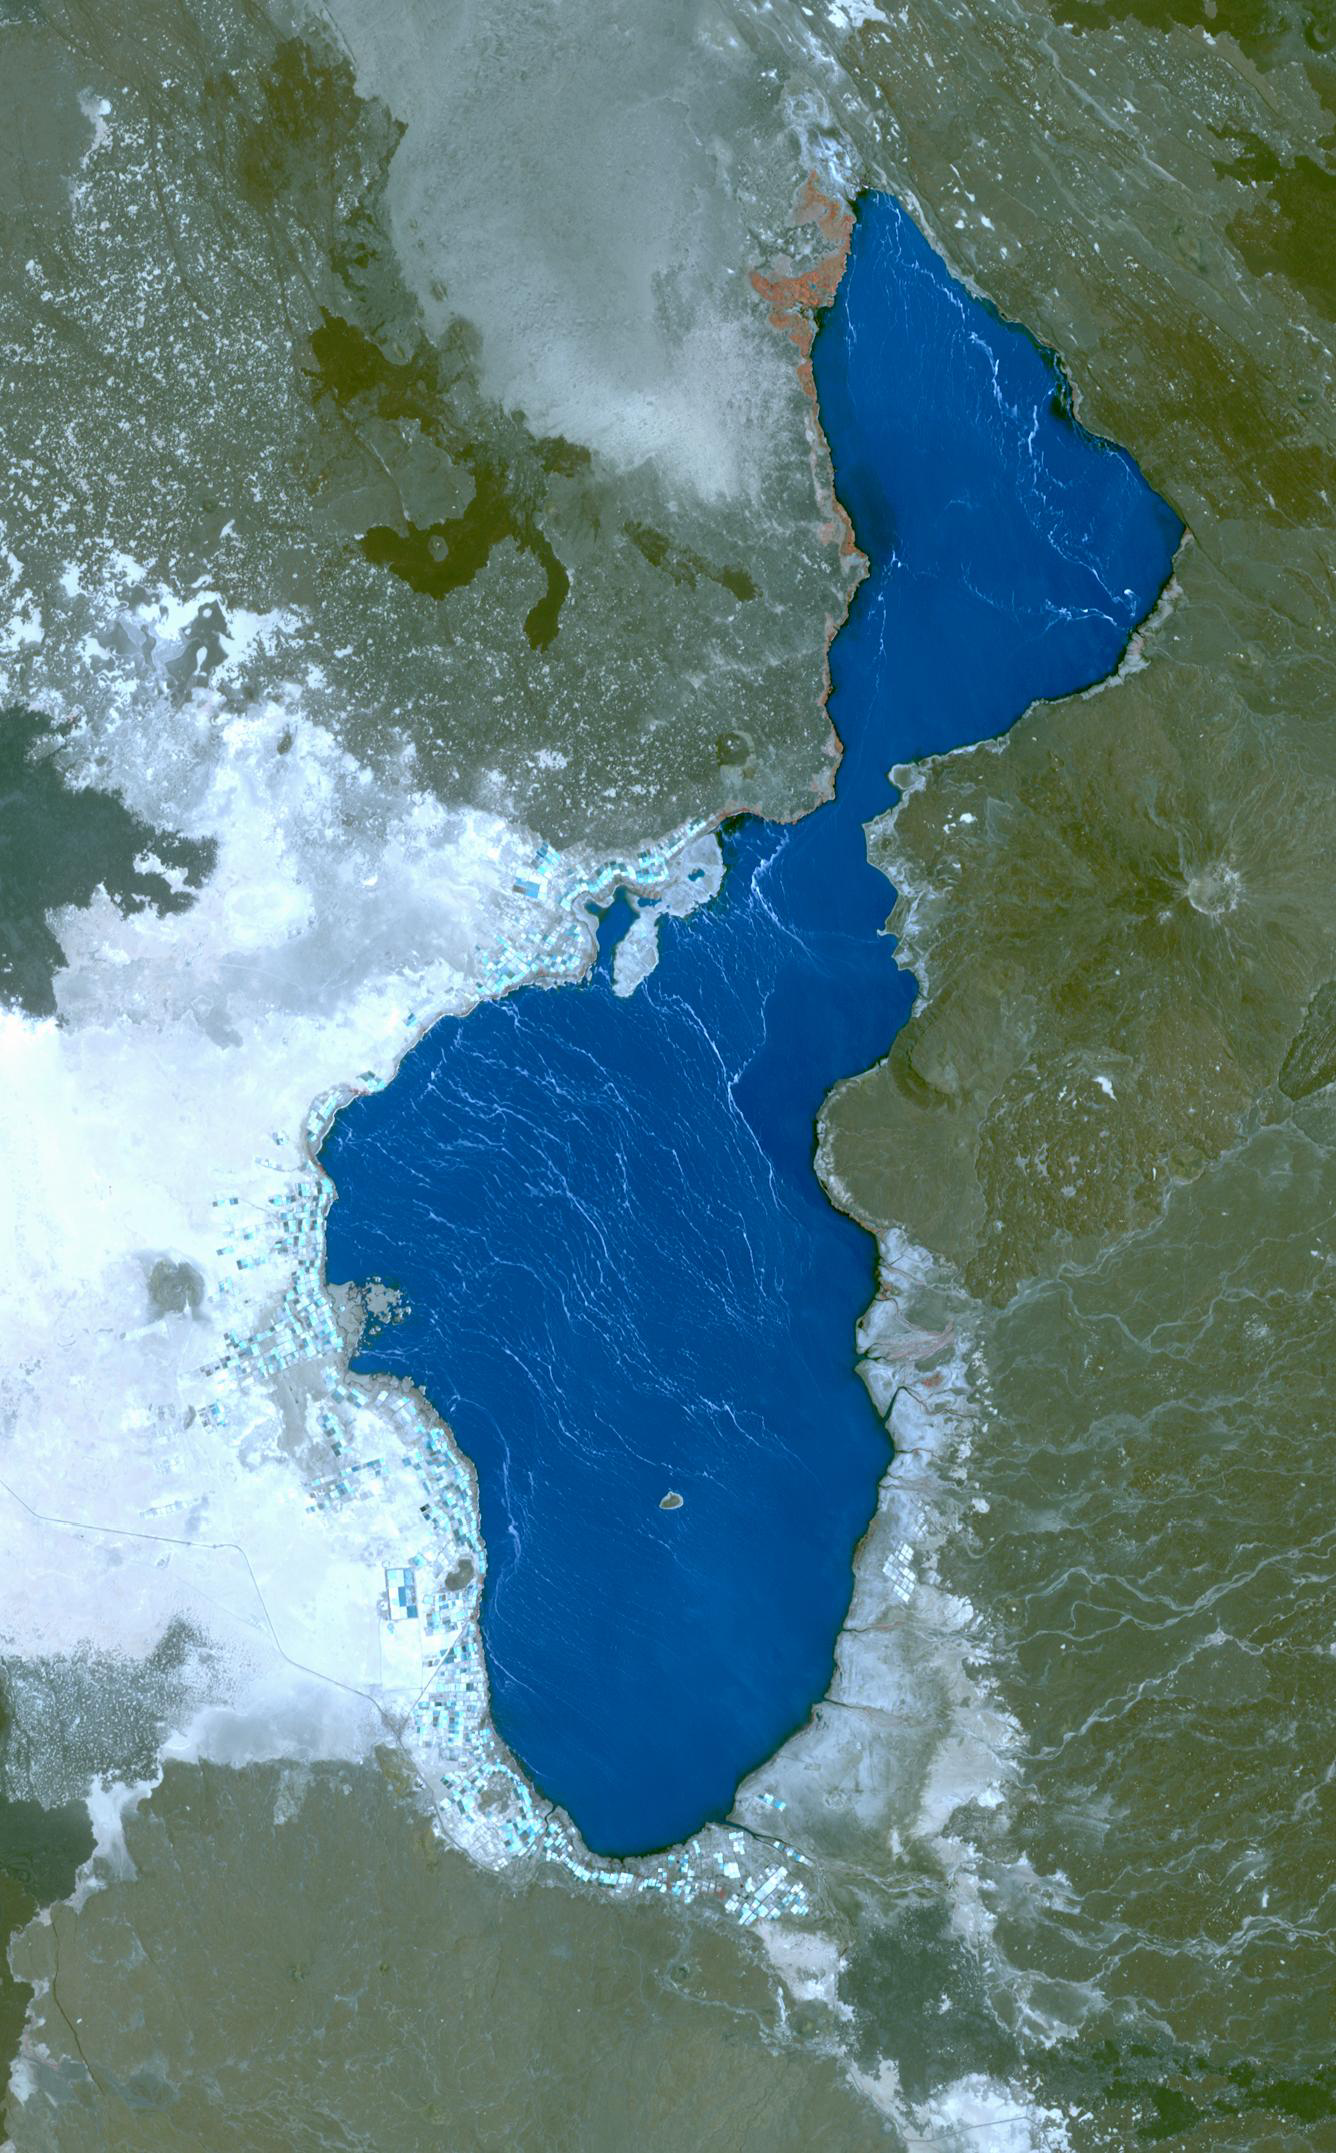

Lake Afrera, Ethiopia

Lake Afrera is a hypersaline lake located in the Danakil Depression in northern Ethiopia. Rock salt has been mined at the lake for centuries. More recently, some companies used to produce salt by pumping brine into artificial ponds for evaporation and subsequent precipitation. Following the 2011 eruption of nearby Nabro volcano, the lake is contaminated with sulfuric acid, making the salt inedible. The single island in the lake, Franchetti Island, is considered the lowest-lying island in the world. The image covers an area of 20 by 33 km, was acquired April 25, 2014, and is located at 13.3 degrees north, 40.9 degrees east.

With its 14 spectral bands from the visible to the thermal infrared wavelength region and its high spatial resolution of 15 to 90 meters (about 50 to 300 feet), ASTER images Earth to map and monitor the changing surface of our planet. ASTER is one of five Earth-observing instruments launched Dec. 18, 1999, on Terra. The instrument was built by Japan’s Ministry of Economy, Trade and Industry. A joint U.S./Japan science team is responsible for validation and calibration of the instrument and data products.

The broad spectral coverage and high spectral resolution of ASTER provides scientists in numerous disciplines with critical information for surface mapping and monitoring of dynamic conditions and temporal change. Example applications are: monitoring glacial advances and retreats; monitoring potentially active volcanoes; identifying crop stress; determining cloud morphology and physical properties; wetlands evaluation; thermal pollution monitoring; coral reef degradation; surface temperature mapping of soils and geology; and measuring surface heat balance.

The U.S. science team is located at NASA’s Jet Propulsion Laboratory, Pasadena, Calif. The Terra mission is part of NASA’s Science Mission Directorate, Washington, D.C.

Credit: NASA/GSFC/METI/ERSDAC/JAROS, and U.S./Japan ASTER Science Team